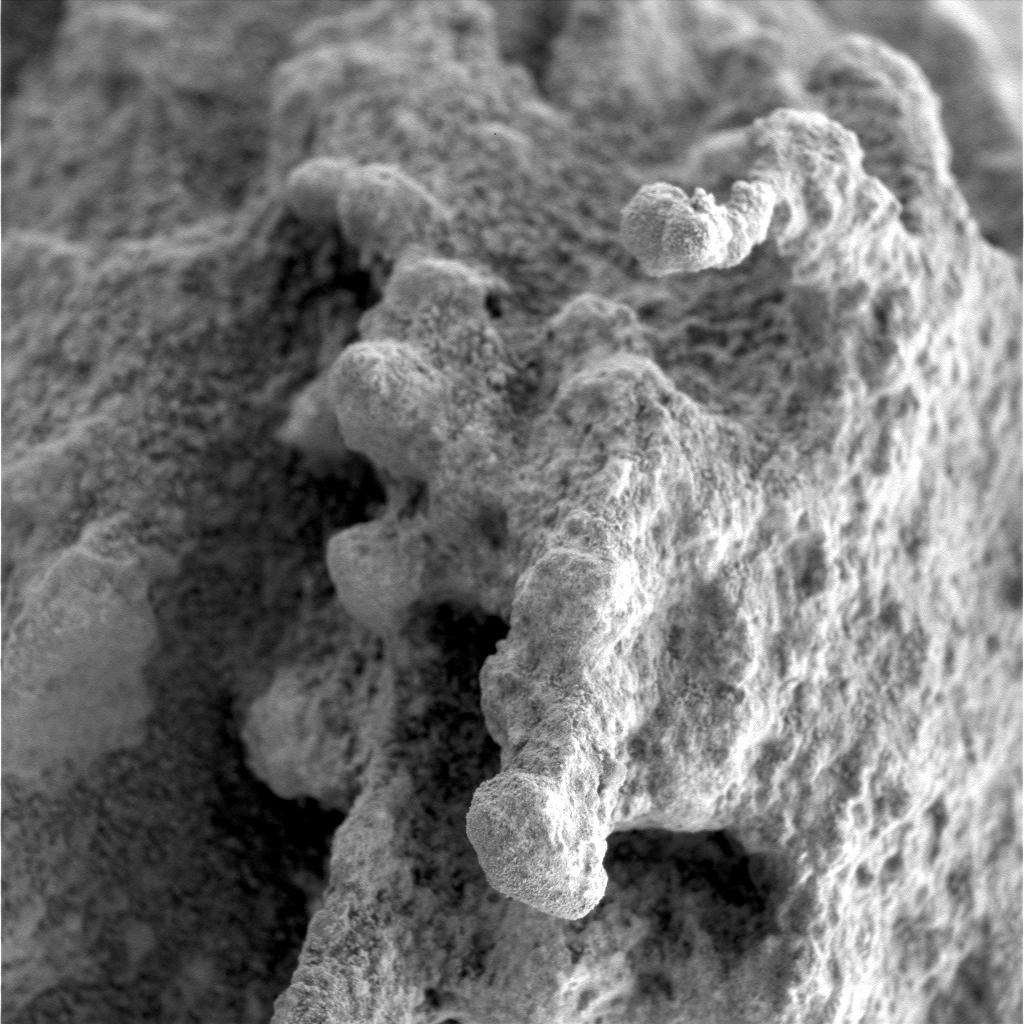

A ‘Pot of Gold’ Rich with Nuggets (Sol 163)

This close-up image taken by the Mars Exploration Rover Spirit highlights the nodular nuggets that cover the rock dubbed “Pot of Gold.” These nuggets appear to stand on the end of stalk-like features. The surface of the rock is dotted with fine-scale pits. Data from the rover’s scientific instruments have shown that Pot of Gold contains the mineral hematite, which can be formed with or without water.

Scientists are planning further observations of this rock, which they hope will yield more insight into the hematite’s origins as well as how the enigmatic nuggets formed.

This image was taken by Spirit’s microscopic imager on sol 163 (June 18, 2004). The observed area is 3 centimeters by 3 centimeters (1.2 inches by 1.2 inches).

Credit: NASA/JPL/Cornell/USGS